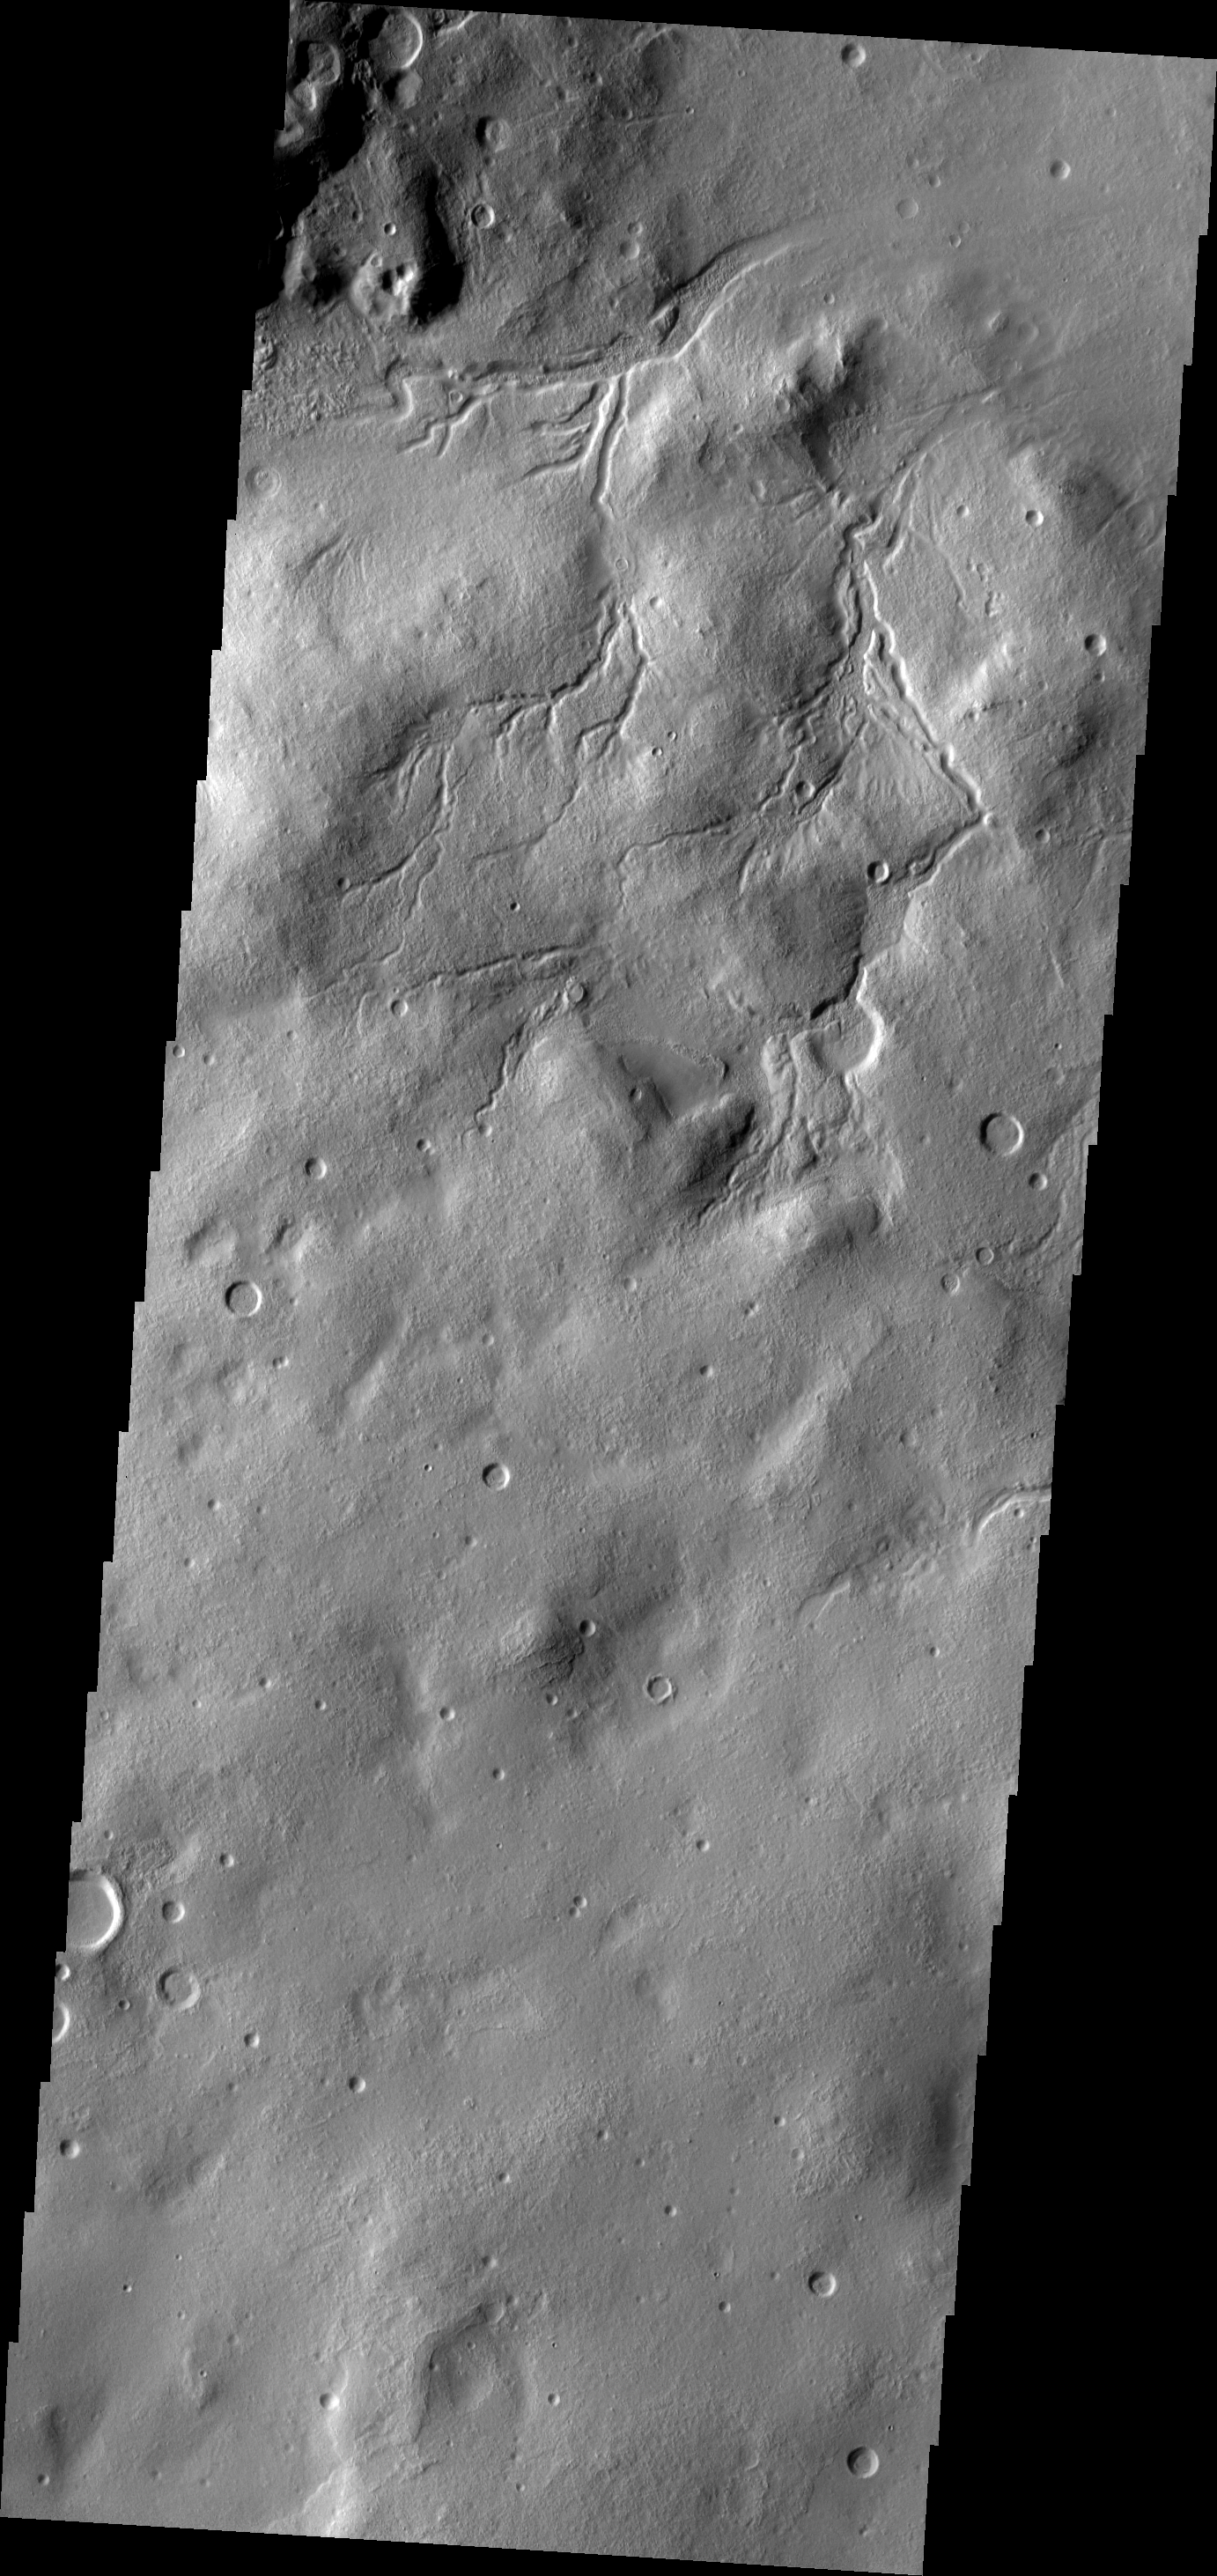

Channels

The channels in this image are draining towards Moreux Crater.

Image information: VIS instrument. Latitude 40.4N, Longitude 43.0E. 19 meter/pixel resolution.

Please see the THEMIS Data Citation Note for details on crediting THEMIS images.

Note: this THEMIS visual image has not been radiometrically nor geometrically calibrated for this preliminary release. An empirical correction has been performed to remove instrumental effects. A linear shift has been applied in the cross-track and down-track direction to approximate spacecraft and planetary motion. Fully calibrated and geometrically projected images will be released through the Planetary Data System in accordance with Project policies at a later time.

NASA’s Jet Propulsion Laboratory manages the 2001 Mars Odyssey mission for NASA’s Office of Space Science, Washington, D.C. The Thermal Emission Imaging System (THEMIS) was developed by Arizona State University, Tempe, in collaboration with Raytheon Santa Barbara Remote Sensing. The THEMIS investigation is led by Dr. Philip Christensen at Arizona State University. Lockheed Martin Astronautics, Denver, is the prime contractor for the Odyssey project, and developed and built the orbiter. Mission operations are conducted jointly from Lockheed Martin and from JPL, a division of the California Institute of Technology in Pasadena.

Credit: NASA/JPL/ASU